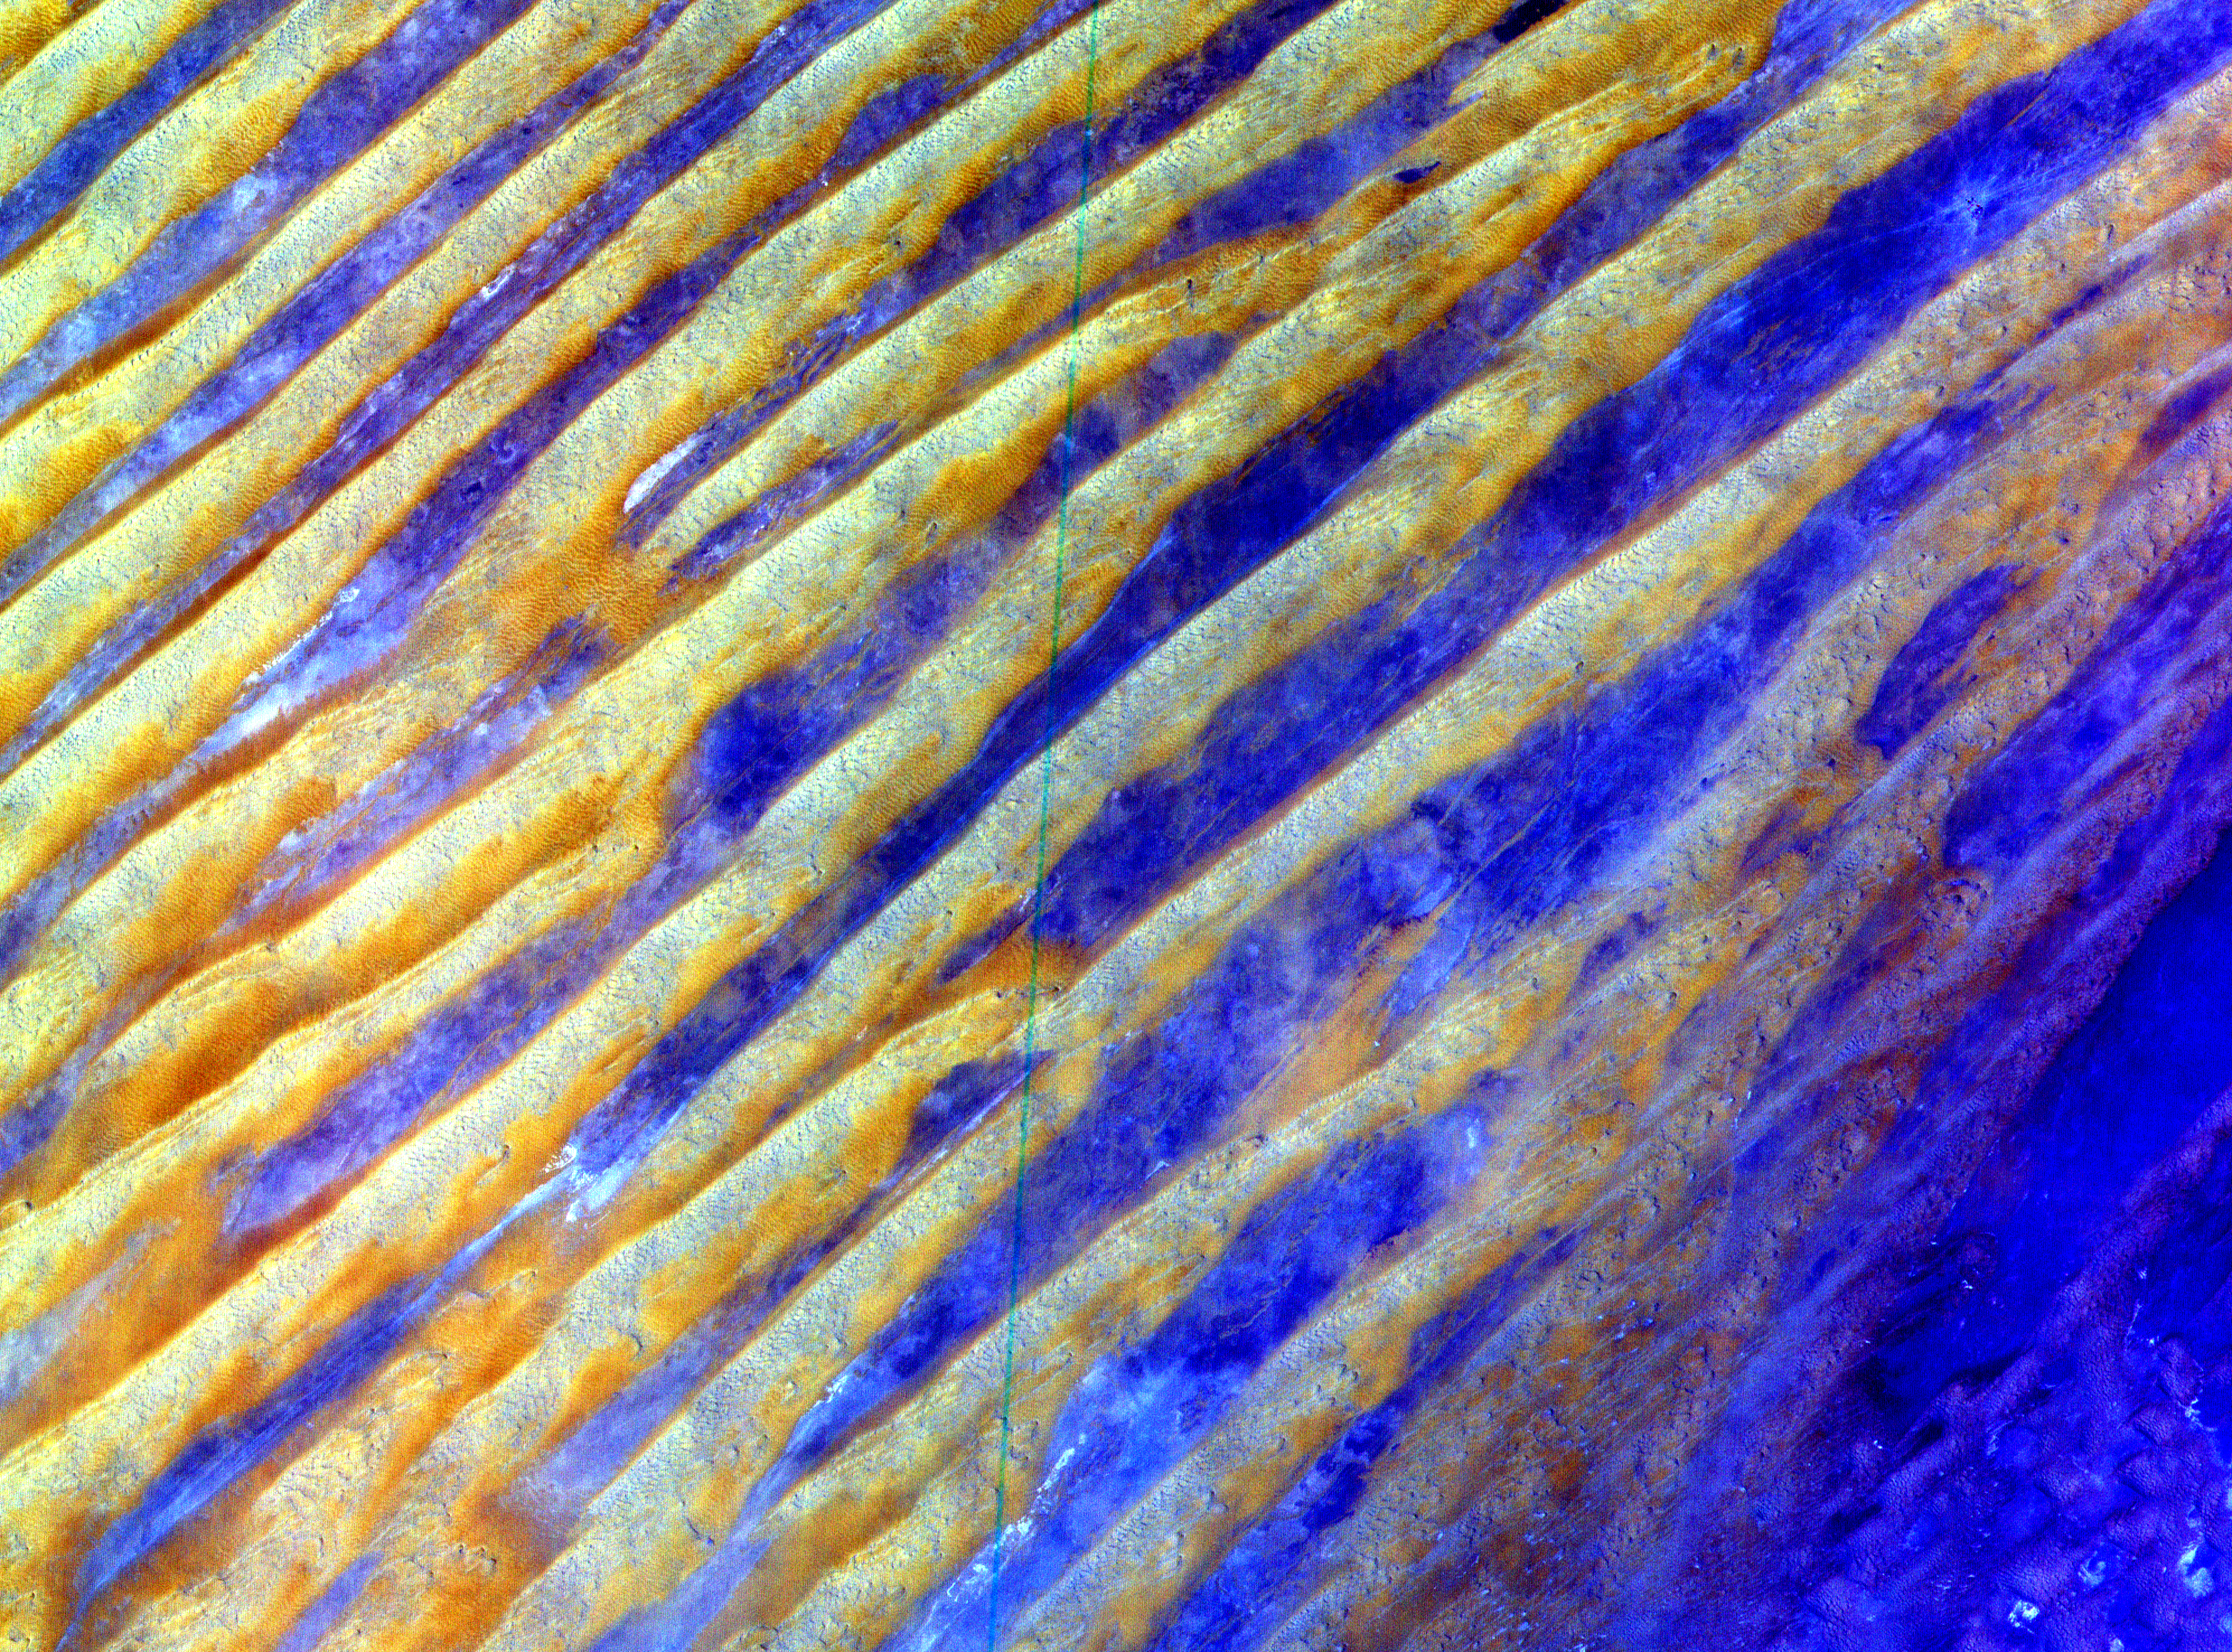

ASTER Dunes

This image of Saudi Arabia shows a great sea of linear dunes in part of the Rub’ al Khali, or the Empty Quarter. Acquired on June 25, 2000, the image covers an area 37 kilometers (23 miles) wide and 28 kilometers (17 miles) long in three bands of the reflected visible and infrared wavelength region. The dunes are yellow due to the presence of iron oxide minerals. The inter-dune area is made up of clays and silt and appears blue due to its high reflectance in band 1. The Rub’ al Khali is the world’s largest continuous sand desert. It covers about 650,000 square kilometers (250,966 square miles) and lies mainly in southern Saudi Arabia, though it does extend into the United Arab Emirates, Oman, and Yemen. One of the world’s driest areas, it is uninhabited except for the Bedouin nomads who cross it. The first European to travel through the desert was Bertram Thomas in 1930.

Advanced Spaceborne Thermal Emission and Reflection Radiometer (ASTER) is one of five Earth-observing instruments launched December 18, 1999, on NASA’s Terra satellite. The instrument was built by Japan’s Ministry of International Trade and Industry. A joint U.S./Japan science team is responsible for validation and calibration of the instrument and the data products. Dr. Anne Kahle at NASA’s Jet Propulsion Laboratory, Pasadena, California, is the U.S. science team leader; Moshe Pniel of JPL is the project manager. ASTER is the only high-resolution imaging sensor on Terra. The primary goal of the ASTER mission is to obtain high-resolution image data in 14 channels over the entire land surface, as well as black and white stereo images. With revisit time of between 4 and 16 days, ASTER will provide the capability for repeat coverage of changing areas on Earth’s surface.

The broad spectral coverage and high spectral resolution of ASTER will provide scientists in numerous disciplines with critical information for surface mapping and monitoring dynamic conditions and temporal change. Examples of applications include monitoring glacial advances and retreats, potentially active volcanoes, thermal pollution, and coral reef degradation; identifying crop stress; determining cloud morphology and physical properties; evaluating wetlands; mapping surface temperature of soils and geology; and measuring surface heat balance.

Credit: NASA/GSFC/METI/ERSDAC/JAROS, and U.S./Japan ASTER Science Team